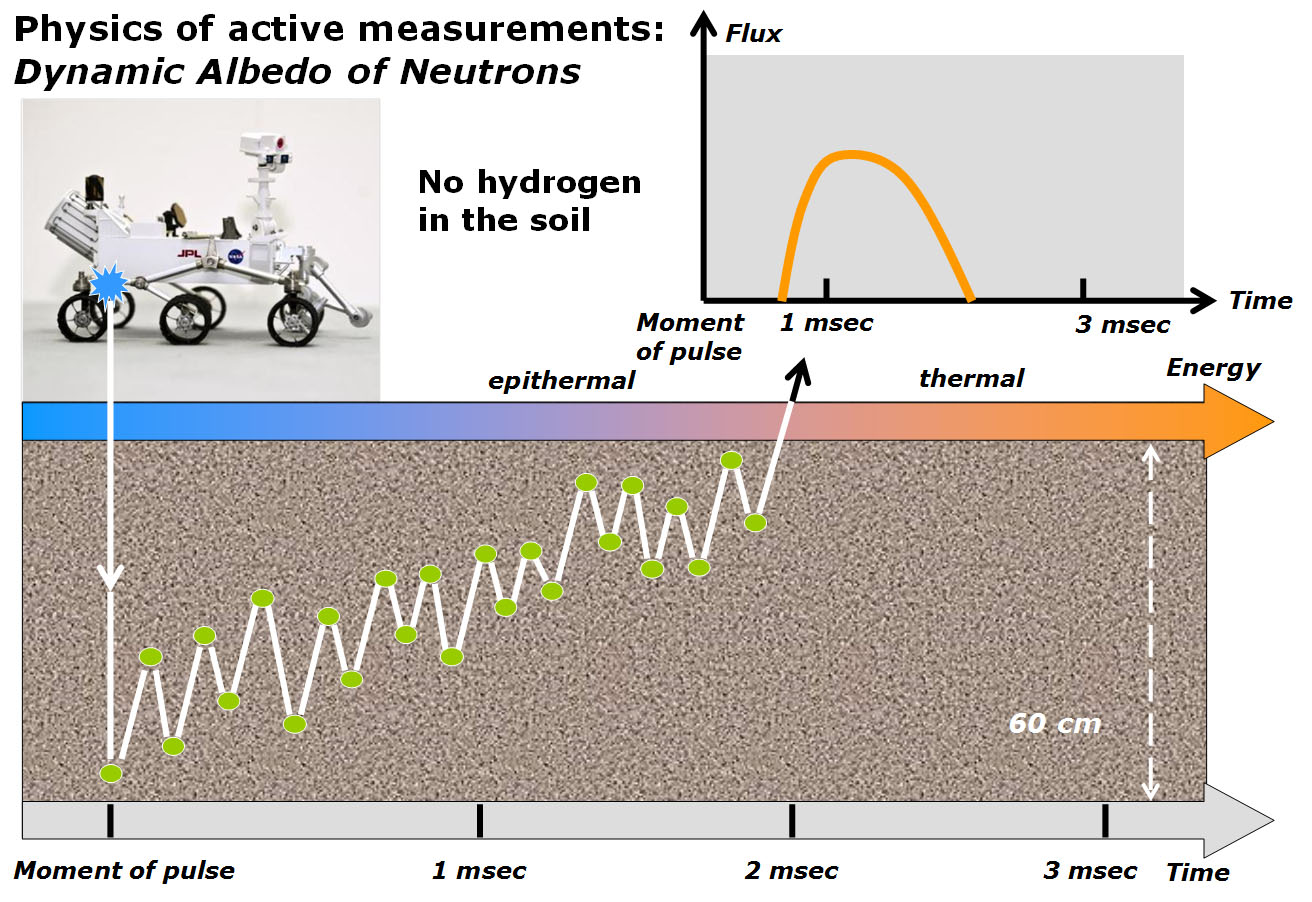

Physics of How DAN on Curiosity Checks for Water, Part 1

This diagram and the one at PIA16917 illustrate how the Dynamic Albedo of Neutrons (DAN) instrument on NASA’s Curiosity Mars rover detects hydrogen in the ground beneath the rover. Detected hydrogen is interpreted as hydroxyl groups or water molecules, such as those bound into the structure of hydrated minerals.

DAN shoots neutrons into the ground and measures the timing and energy levels of neutrons reflected back up. This diagram depicts the case of a neutron that does not collide with any hydrogen atoms before it reaches DAN’s detector. It is detected in a characteristically short time — about one millisecond — after being emitted by DAN’s neutron generator, and with a characteristic energy. The companion diagram illustrates the case of a neutron that does collide with hydrogen in the ground.

Russia’s Space Research Institute, in Moscow, developed the DAN instrument in close cooperation with the N.L. Dukhov All-Russia Research Institute, Moscow, and the Joint Institute of Nuclear Research, Dubna.

NASA’s Jet Propulsion Laboratory, a division of the California Institute of Technology, Pasadena, manages the Mars Science Laboratory Project for NASA’s Science Mission Directorate, Washington. JPL designed and built the rover.

Credit: NASA/JPL-Caltech/Russian Space Research Institute